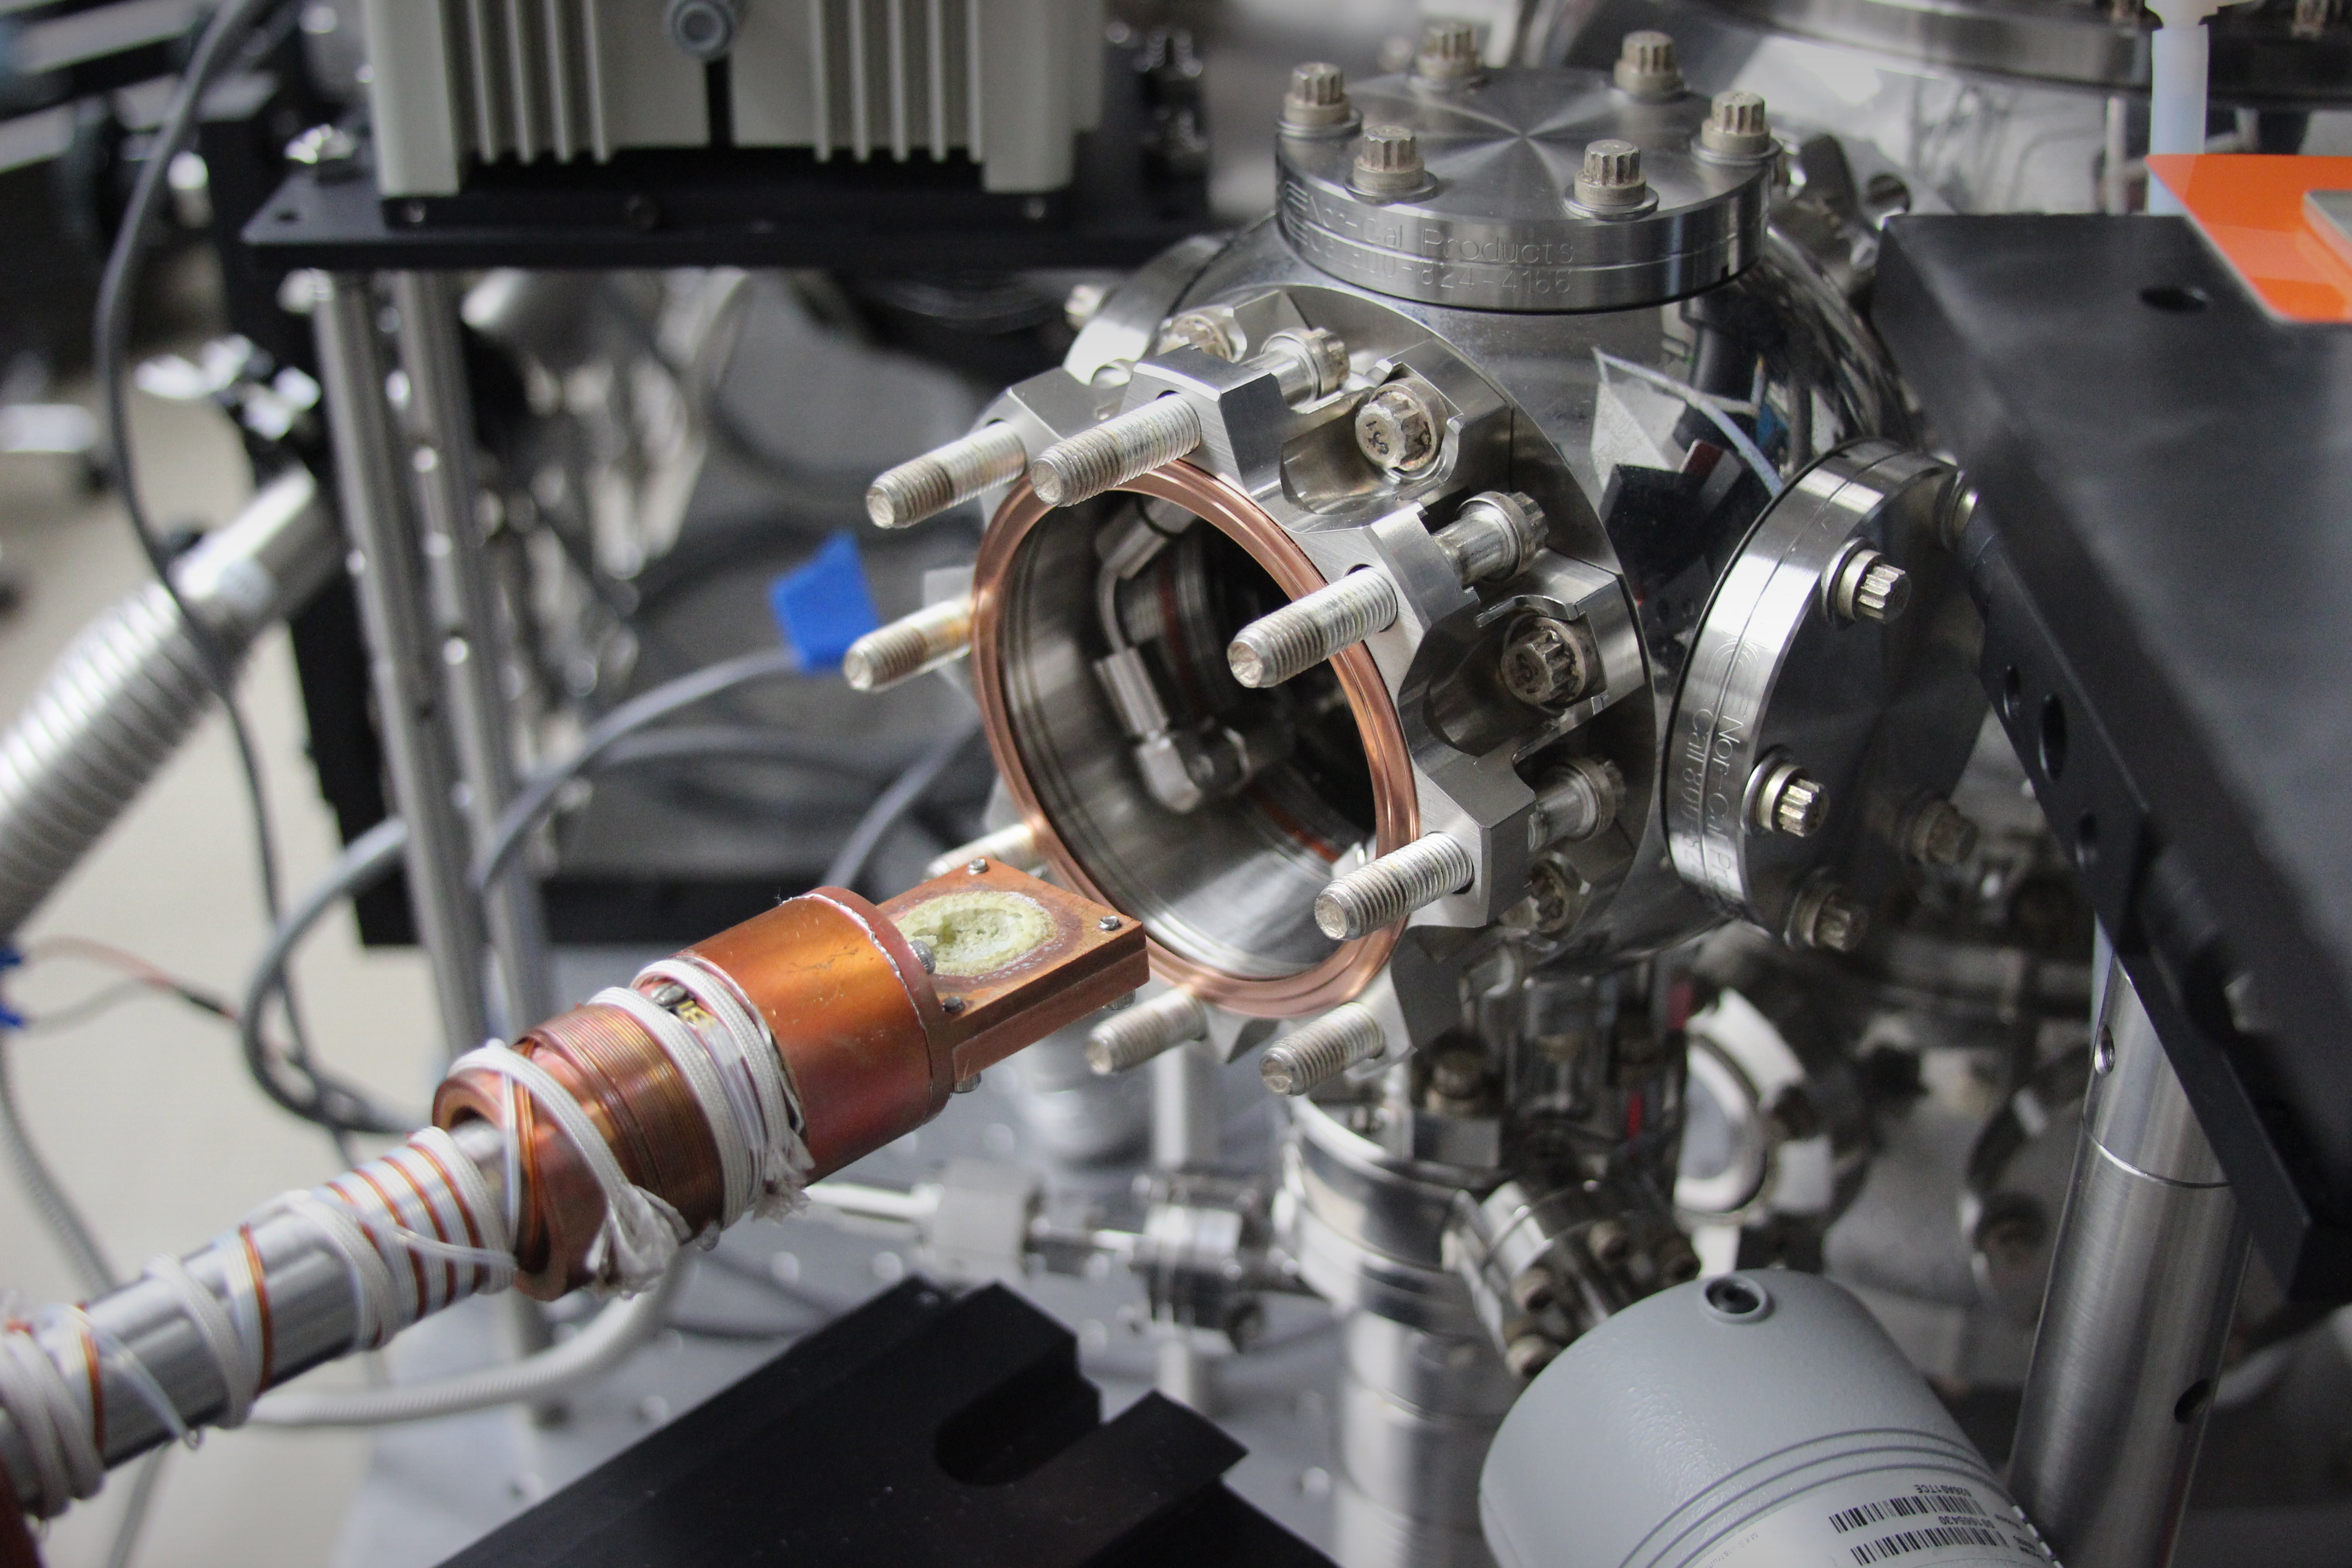

Europa Lab Turns White Salt Yellow

In a laboratory simulating conditions on Jupiter’s moon Europa at NASA’s Jet Propulsion Laboratory in Pasadena, California, plain white table salt (sodium chloride) turned yellow (visible in a small well at the center of this photograph). The color is significant because scientists can now deduce that the yellow color previously observed on portions of the surface of Europa is actually sodium chloride. The JPL lab experiments matched temperature, pressure and electron radiation conditions at Europa’s surface.

JPL is a division of the California Institute of Technology in Pasadena, California.

Credit: NASA/JPL-Caltech